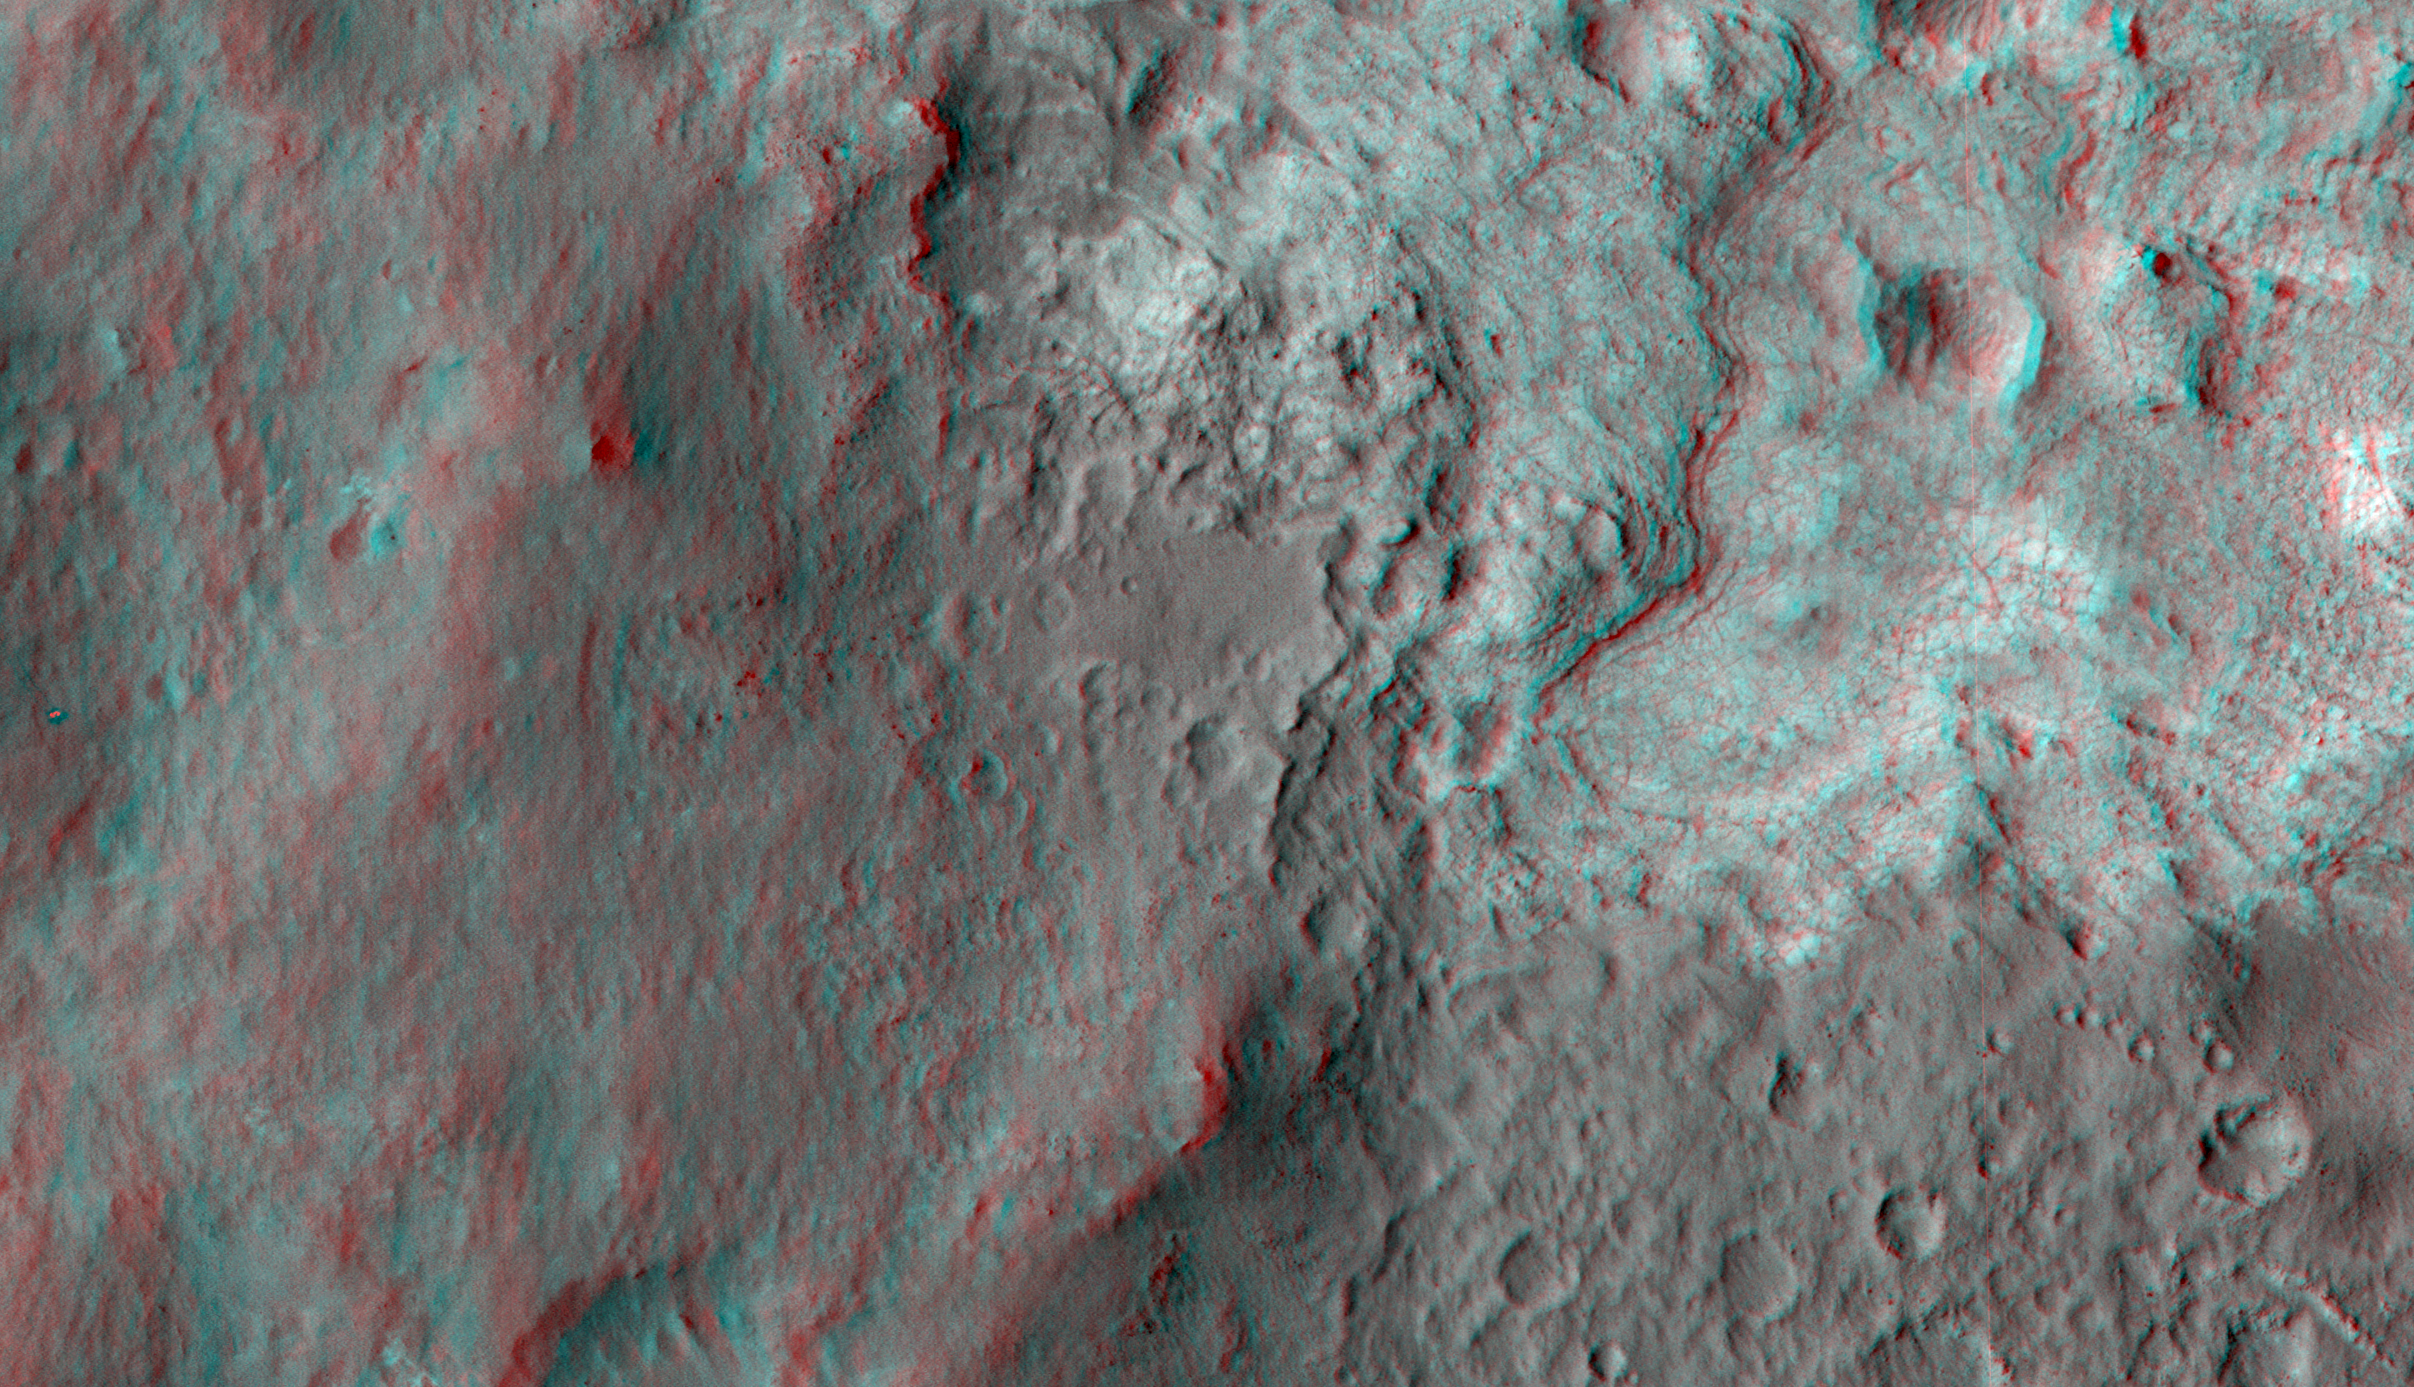

‘Glenelg’ in 3-D

This 3D, or stereo anaglyph, view shows the upcoming science destination for NASA’s Mars rover Curiosity, a region dubbed “Glenelg,” where three different types of material seen from orbit come together (middle of picture). The view was produced from images taken by the High Resolution Imaging Science Experiment (HiRISE) on NASA’s Mars Reconnaissance Orbiter as the satellite flew overhead on Aug. 12 and Sept. 8, 2012. The rover and its tracks can be seen at far left, from the latter (left-eye) image.

Viewing in 3D requires the traditional red-blue glasses, with red going over the left eye.

The image pairs have large stereo-convergence angles, which means that height differences in the terrain appear exaggerated; for example, the slopes look about ten times steeper than they really are. This exaggeration is useful over very flat terrain such as landing sites.

The full image set for these observations can be seen at: http://uahirise.org/releases/msl-3d.php.

HiRISE is one of six instruments on NASA’s Mars Reconnaissance Orbiter. The University of Arizona, Tucson, operates the orbiter’s HiRISE camera, which was built by Ball Aerospace & Technologies Corp., Boulder, Colo. NASA’s Jet Propulsion Laboratory, a division of the California Institute of Technology in Pasadena, manages the Mars Reconnaissance Orbiter Project for NASA’s Science Mission Directorate, Washington. Lockheed Martin Space Systems, Denver, built the spacecraft.

Credit: NASA/JPL-Caltech/Univ. of Arizona